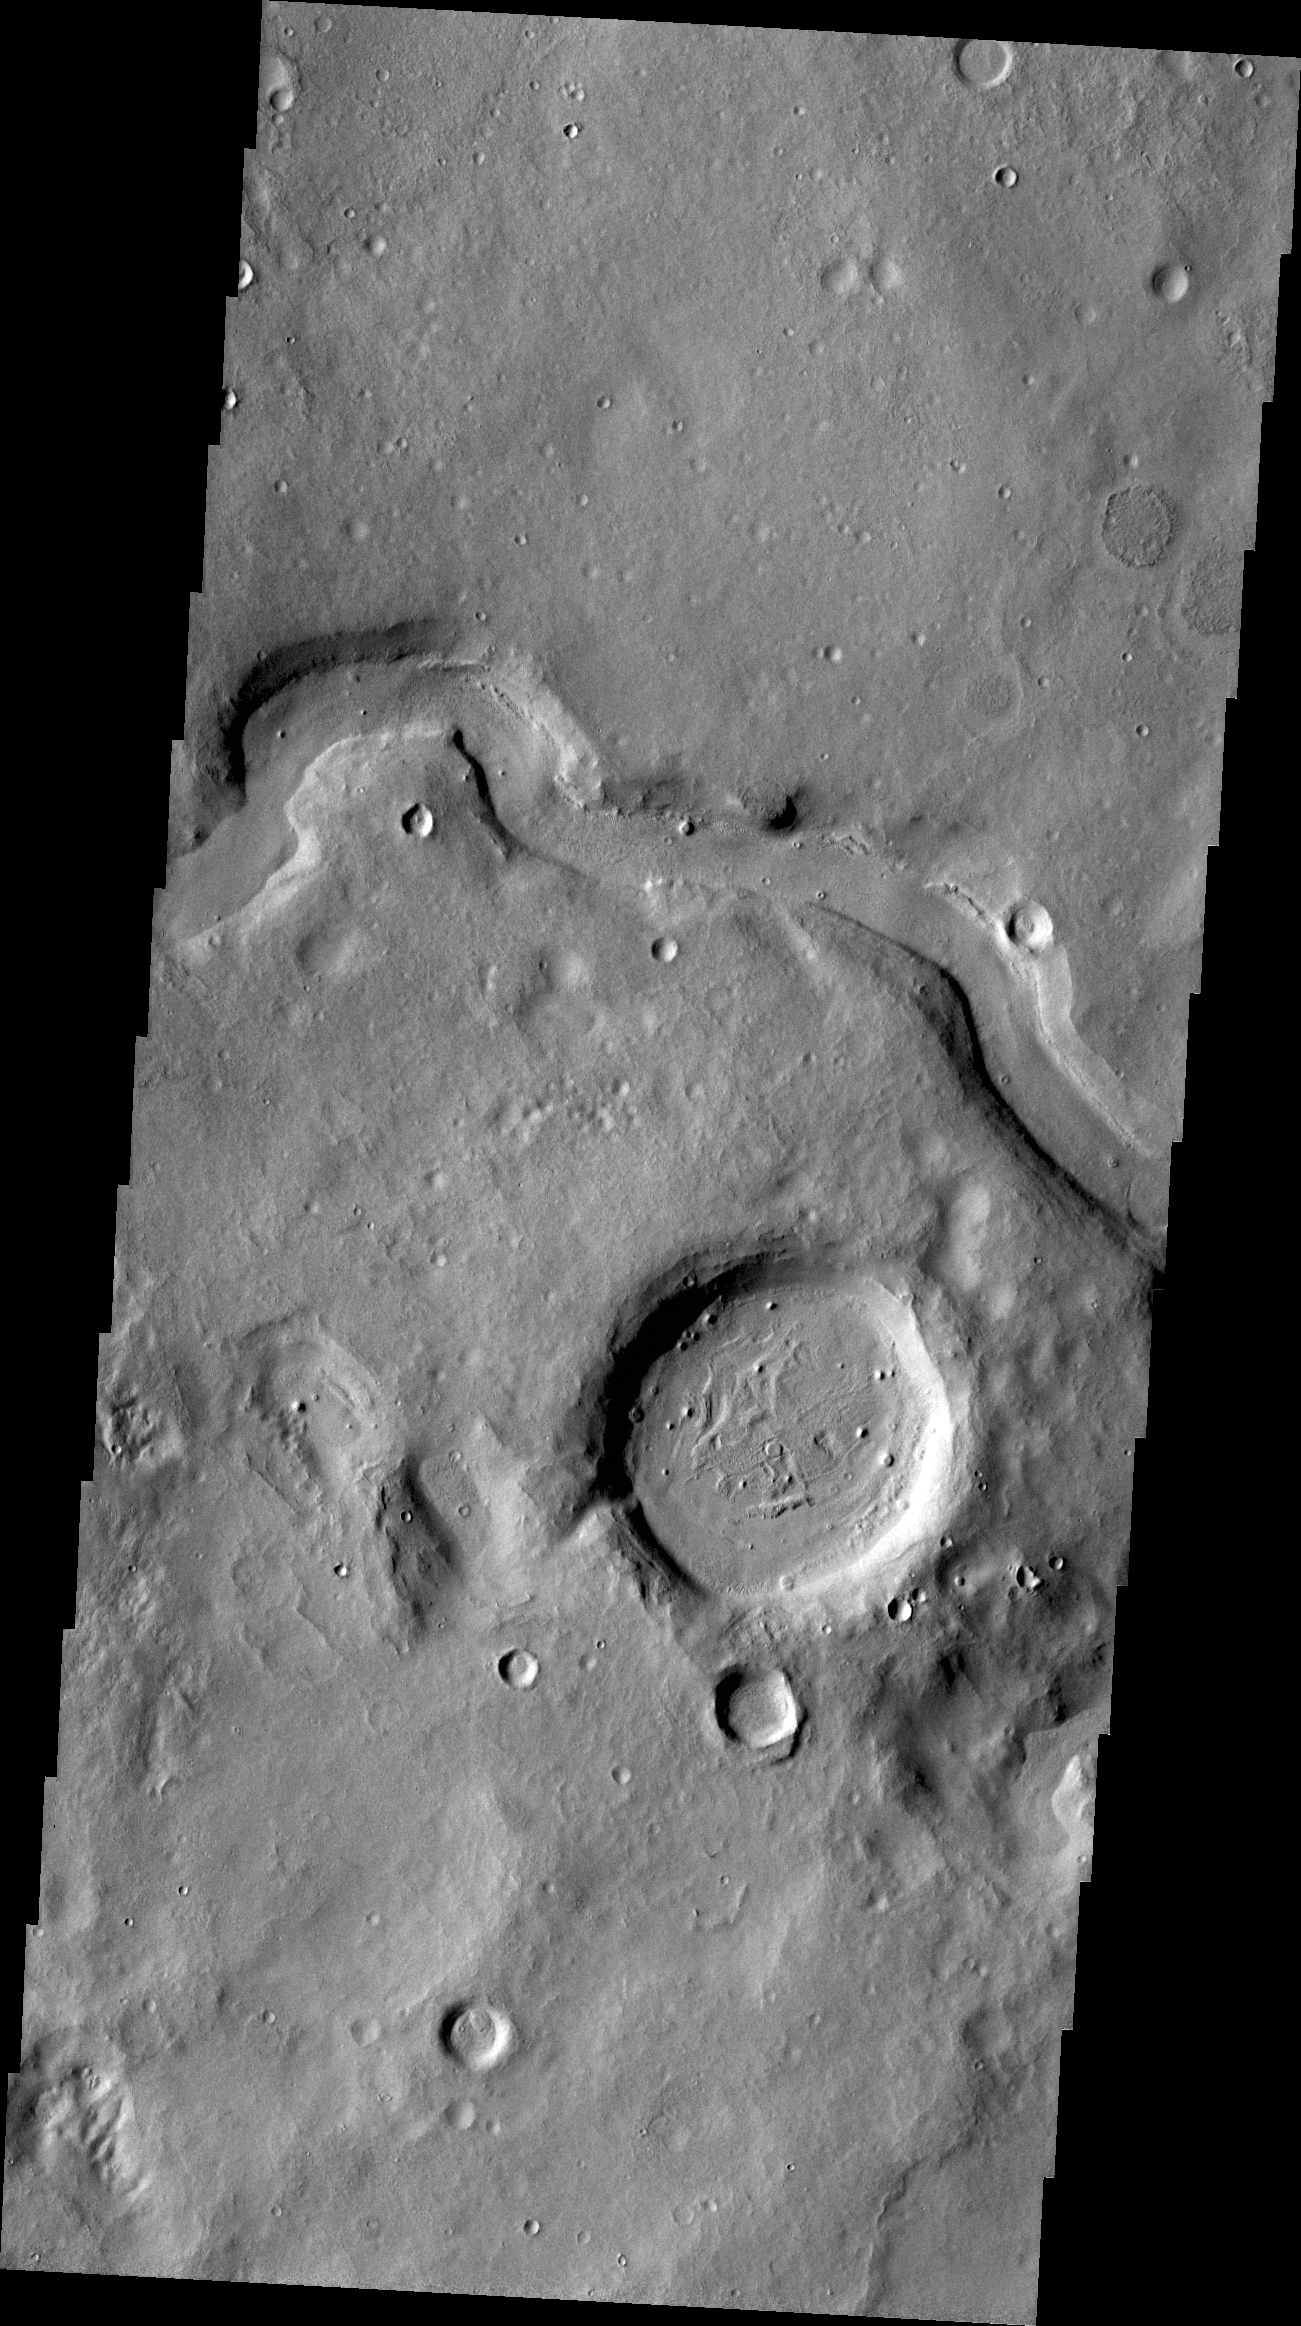

V46125015

This unnamed channel is located in Arabia Terra.

Credit: NASA/JPL/ASU